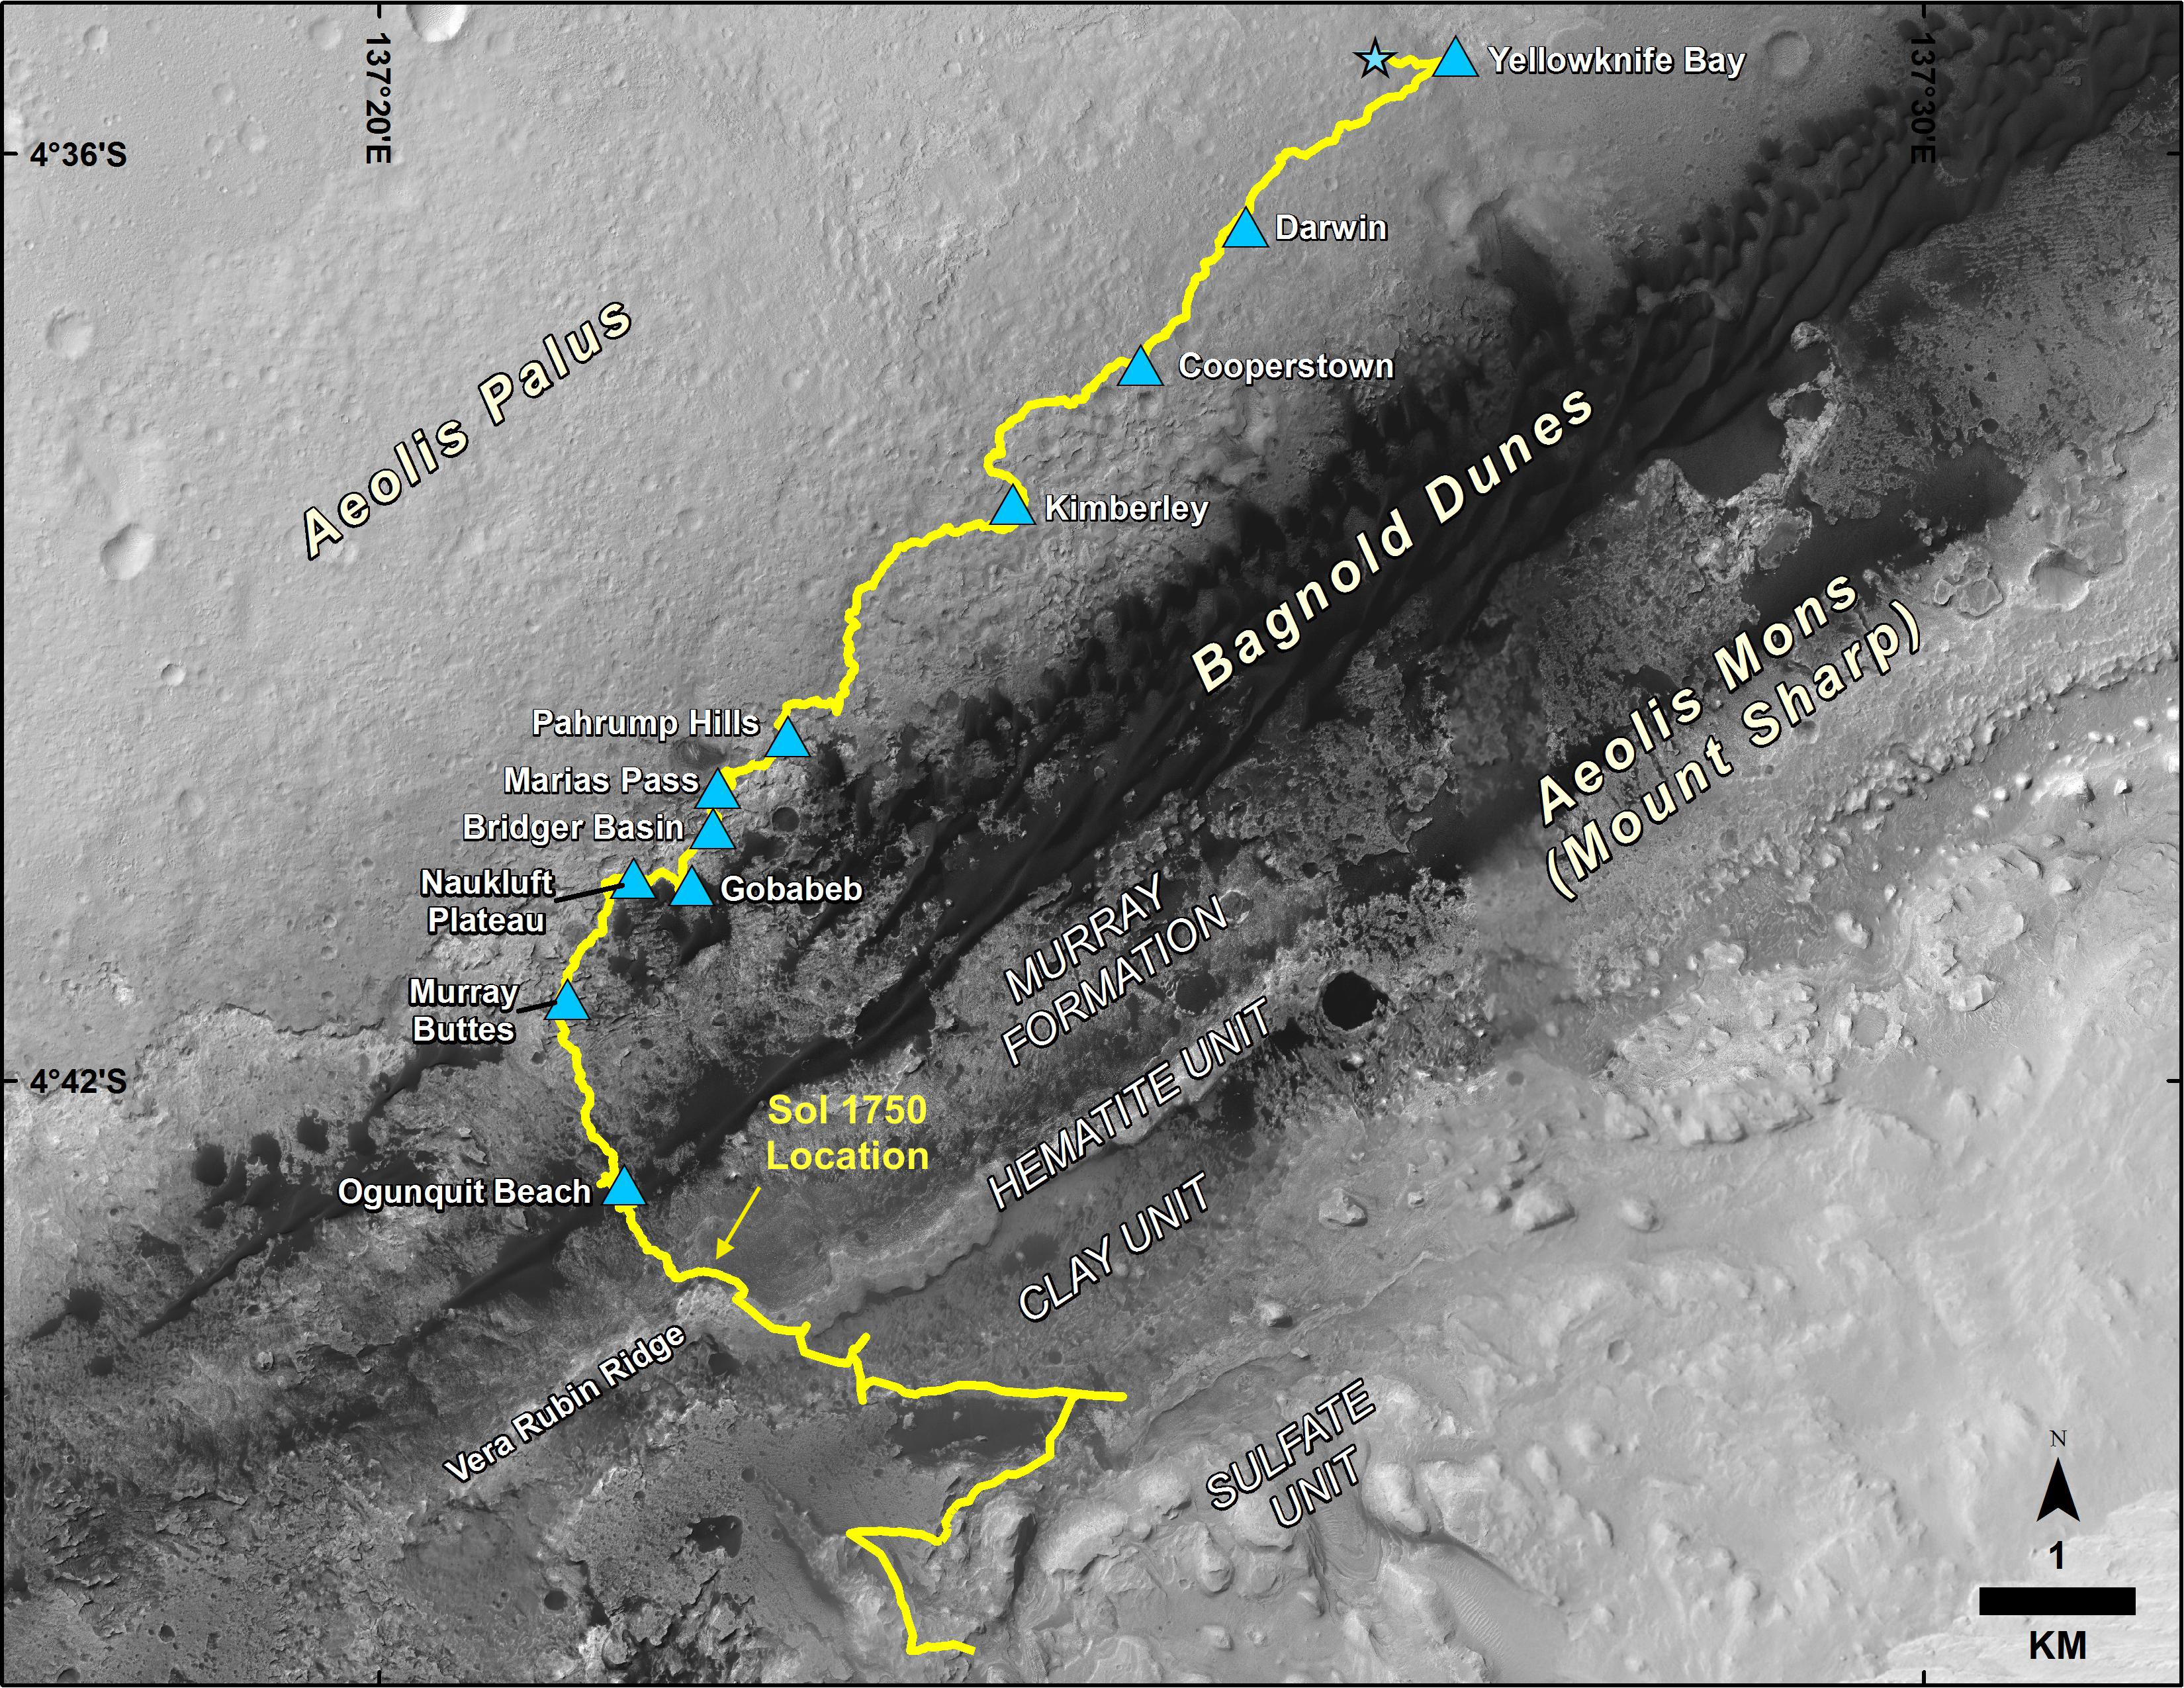

Mid-2017 Map of NASA’s Curiosity Mars Rover Mission

Photojournal Note: A newer version of this map can be seen at PIA23412.

This map shows the route driven by NASA’s Curiosity Mars rover, from the location where it landed in August 2012 to its location in July 2017, and its planned path to additional geological layers of lower Mount Sharp.

The blue star near top center marks “Bradbury Landing,” the site where Curiosity arrived on Mars on Aug. 5, 2012, PDT (Aug. 6, EDT and Universal Time). Blue triangles mark waypoints investigated by Curiosity on the floor of Gale Crater and, starting with “Pahrump Hills,” on Mount Sharp. The Sol 1750 label identifies the rover’s location on July 9, 2017, the 1,750th Martian day, or sol, since the landing.

In July 2017, the mission is examining “Vera Rubin Ridge” from the downhill side of the ridge. Spectrometry observations from NASA’s Mars Reconnaissance Orbiter have detected hematite, an iron-oxide mineral, in the ridge. Curiosity’s planned route continues to the top of the ridge and then to geological units where clay minerals and sulfate minerals have been detected from orbit.

The base image for the map is from the High Resolution Imaging Science Experiment (HiRISE) camera on the Mars Reconnaissance Orbiter. North is up. “Bagnold Dunes” form a band of dark, wind-blown material at the foot of Mount Sharp.

The scale bar at lower right represents one kilometer (0.62 mile). For broader-context images of the area, see PIA17355, PIA16064 and PIA16058.

NASA’s Jet Propulsion Laboratory, a division of Caltech in Pasadena, California, manages the Mars Science Laboratory Project and Mars Reconnaissance Orbiter Project for NASA’s Science Mission Directorate, Washington.

Credit: NASA/JPL-Caltech/Univ. of Arizona